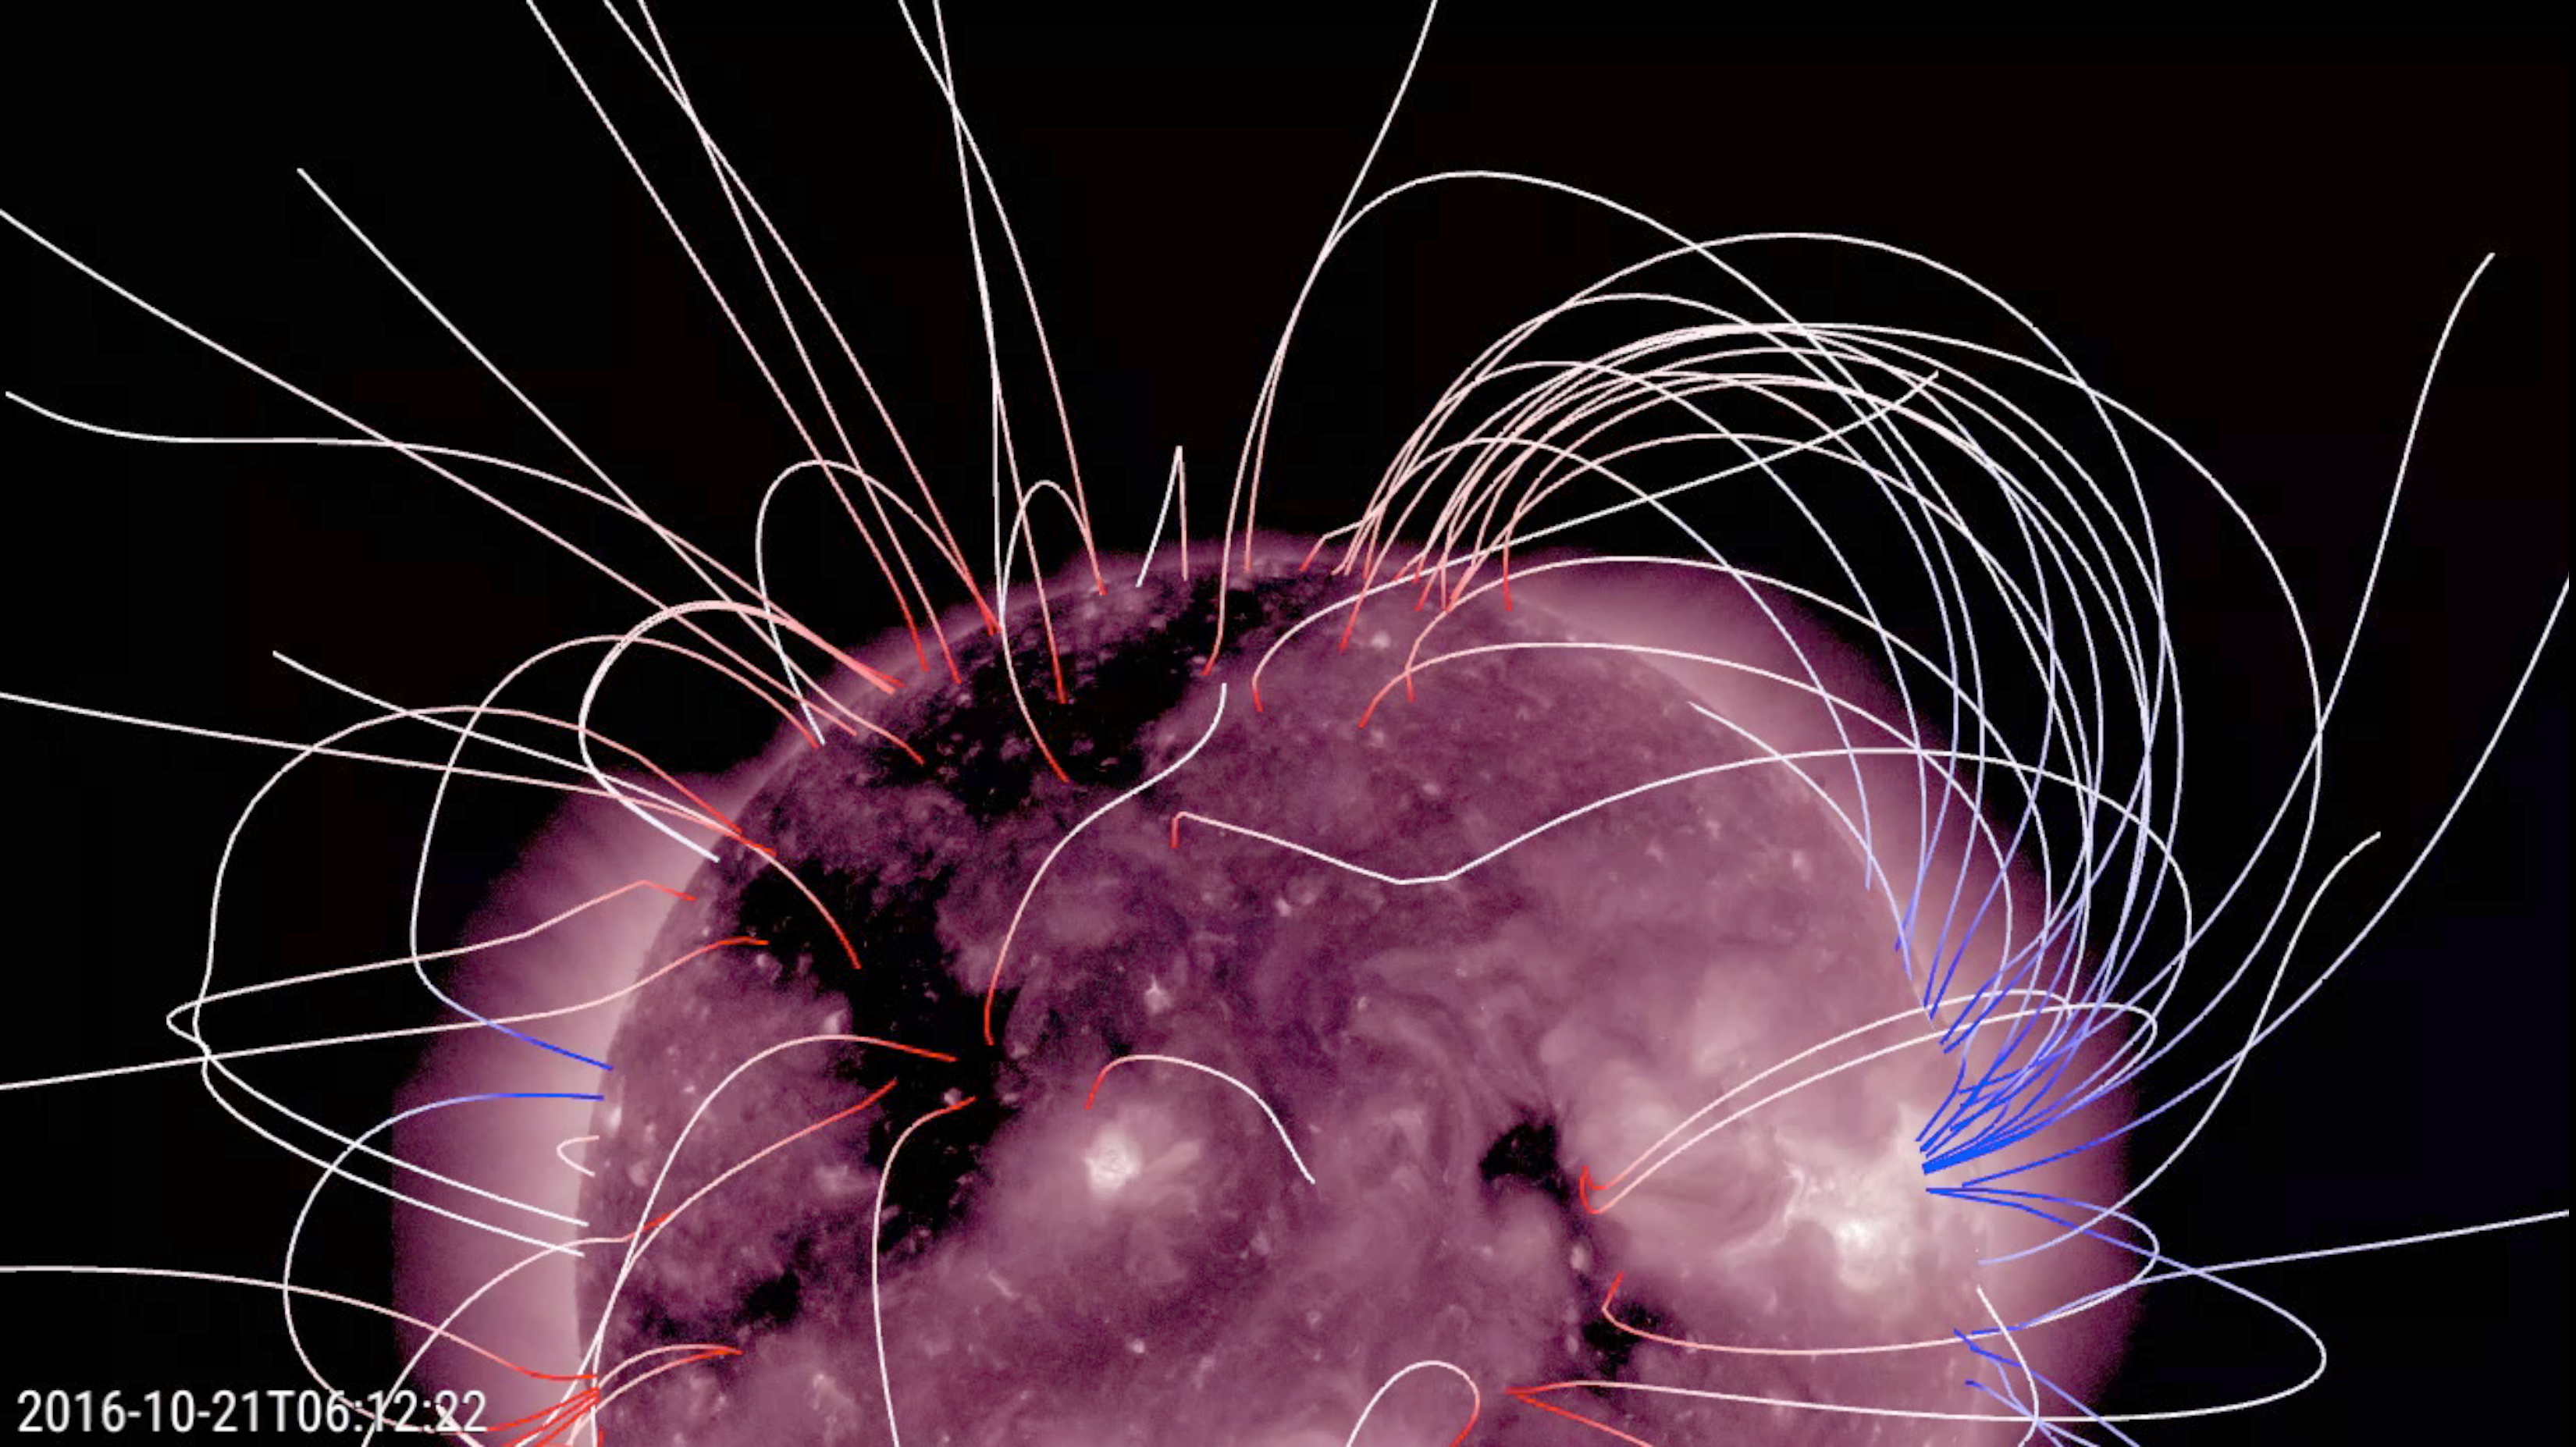

Substantial Coronal Holes

A pair of large coronal holes rotated into view over the past few days (Oct. 20-21, 2016). Coronal holes appear dark in certain wavelengths of extreme ultraviolet light, such as in the wavelength used here. These holes are areas of open magnetic field that spew solar wind into space. Sometimes, when they are facing Earth, they can cause geomagnetic disturbances that generate aurora. The lines you see were drawn to represent how solar scientists are modeling the magnetic field lines.

Movies
PIA15378_PFSS_211__holes_big.mp4
PIA15378_PFSS_211__holes_sm.mp4

SDO is managed by NASA’s Goddard Space Flight Center, Greenbelt, Maryland, for NASA’s Science Mission Directorate, Washington. Its Atmosphere Imaging Assembly was built by the Lockheed Martin Solar Astrophysics Laboratory (LMSAL), Palo Alto, California.

Credit: NASA/GSFC/Solar Dynamics Observatory